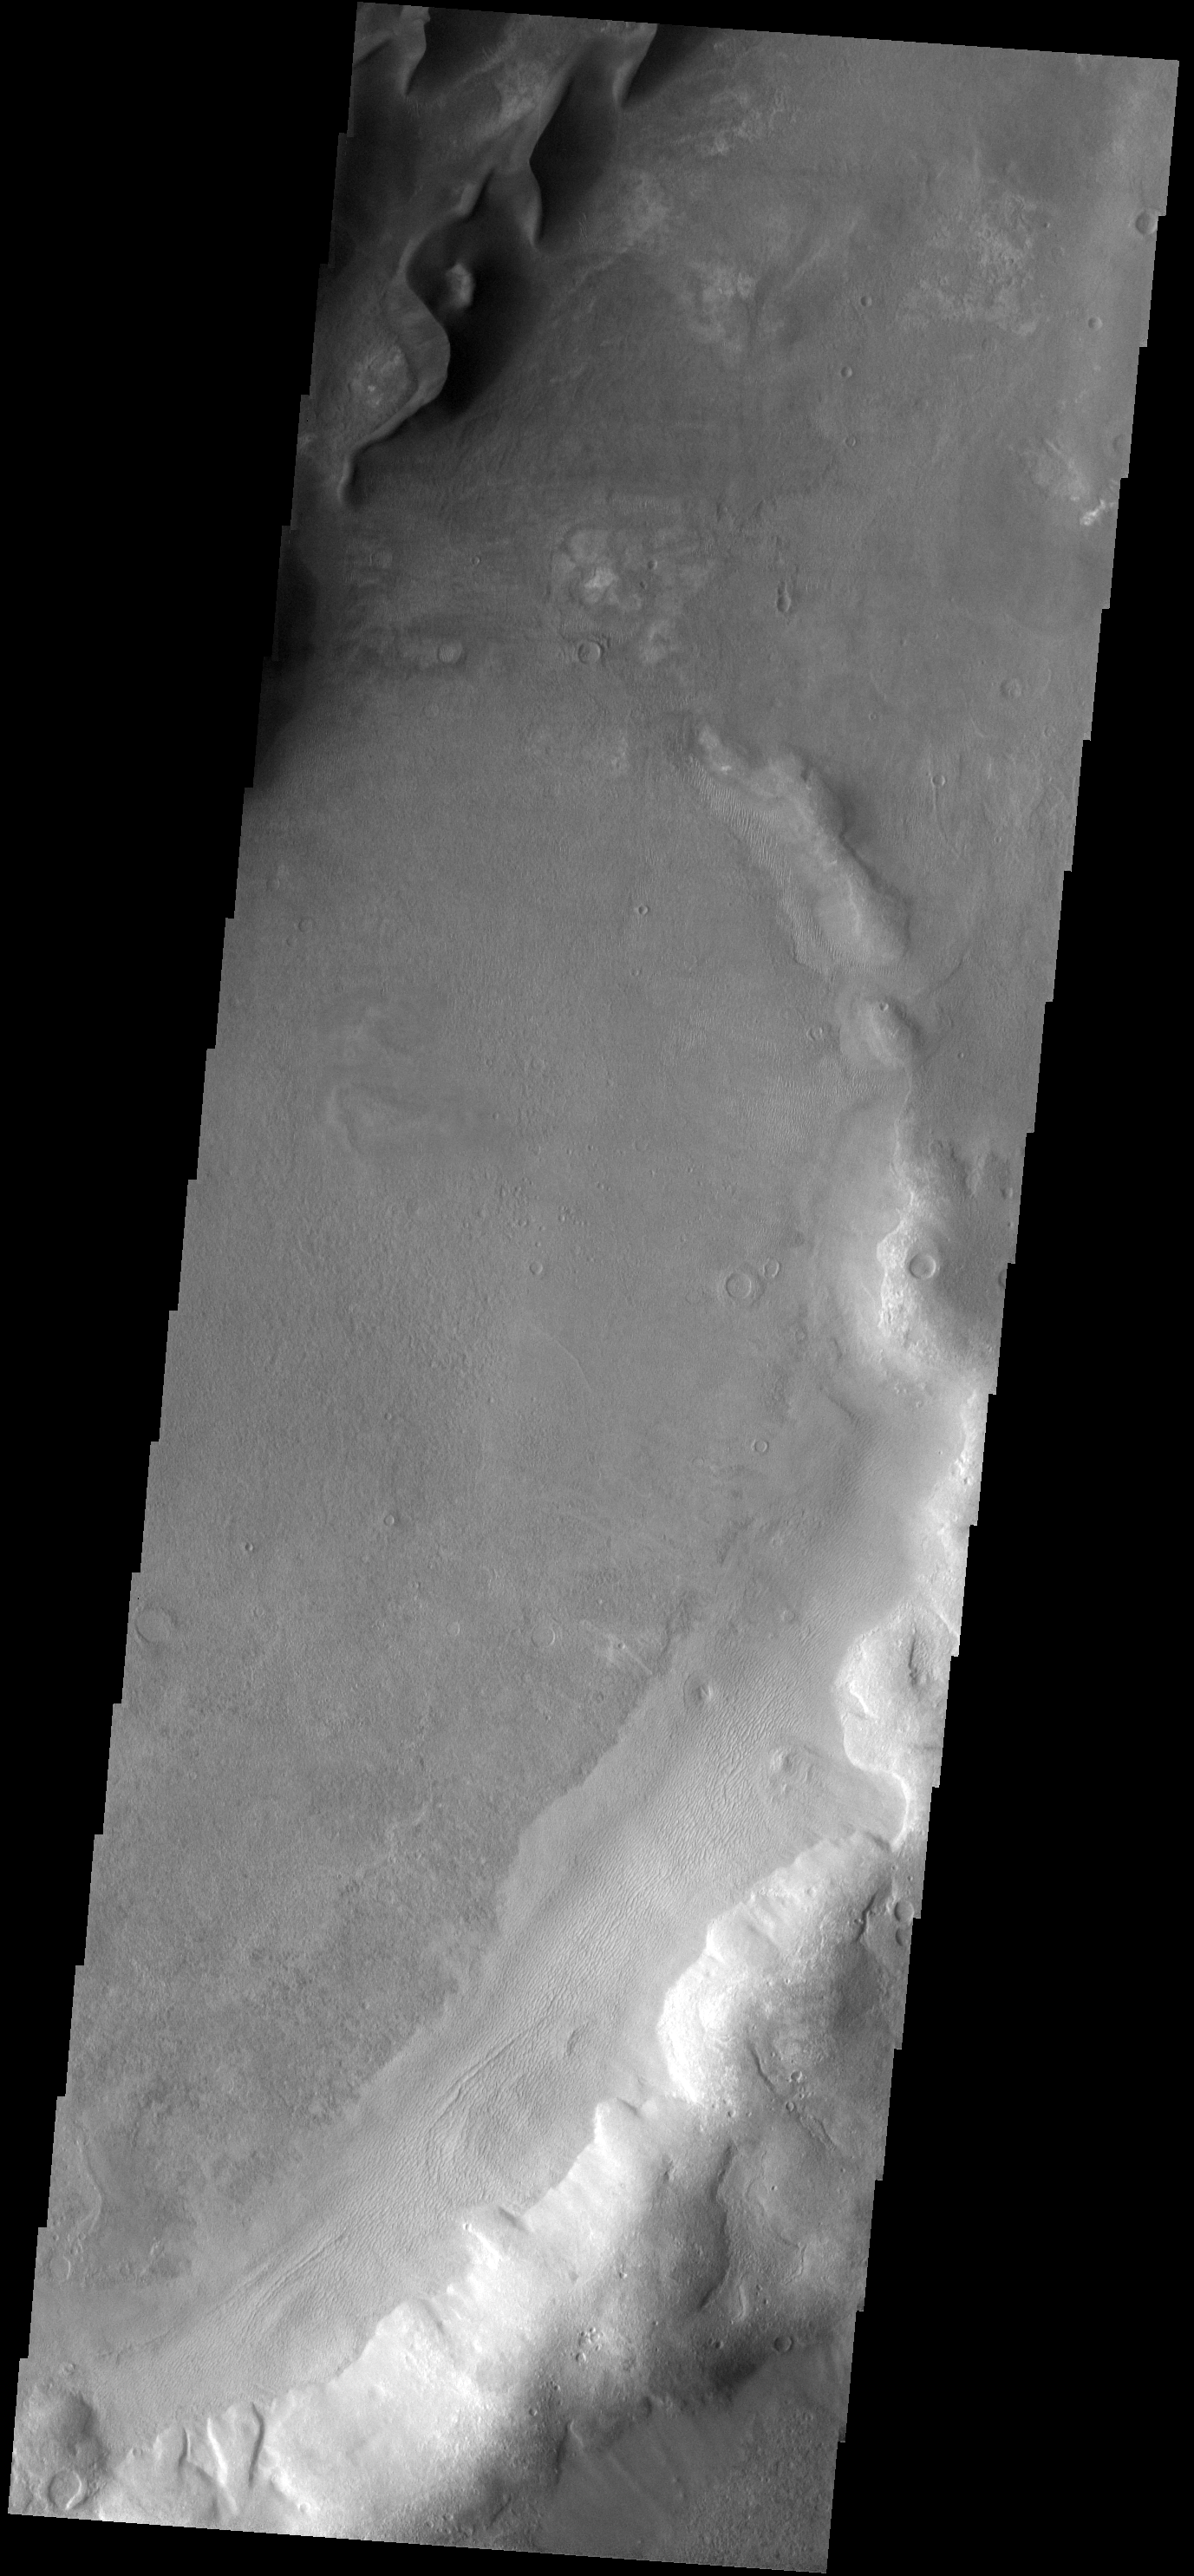

Kaiser Crater

Snaking sinuously across the top corner of this image are large, dark sand dunes. These dunes are on the floor of Kaiser Crater.

Image information: VIS instrument. Latitude -47.4N, Longitude 19.9E. 17 meter/pixel resolution.

Please see the THEMIS Data Citation Note for details on crediting THEMIS images.

Note: this THEMIS visual image has not been radiometrically nor geometrically calibrated for this preliminary release. An empirical correction has been performed to remove instrumental effects. A linear shift has been applied in the cross-track and down-track direction to approximate spacecraft and planetary motion. Fully calibrated and geometrically projected images will be released through the Planetary Data System in accordance with Project policies at a later time.

NASA’s Jet Propulsion Laboratory manages the 2001 Mars Odyssey mission for NASA’s Office of Space Science, Washington, D.C. The Thermal Emission Imaging System (THEMIS) was developed by Arizona State University, Tempe, in collaboration with Raytheon Santa Barbara Remote Sensing. The THEMIS investigation is led by Dr. Philip Christensen at Arizona State University. Lockheed Martin Astronautics, Denver, is the prime contractor for the Odyssey project, and developed and built the orbiter. Mission operations are conducted jointly from Lockheed Martin and from JPL, a division of the California Institute of Technology in Pasadena.

Credit: NASA/JPL/ASU